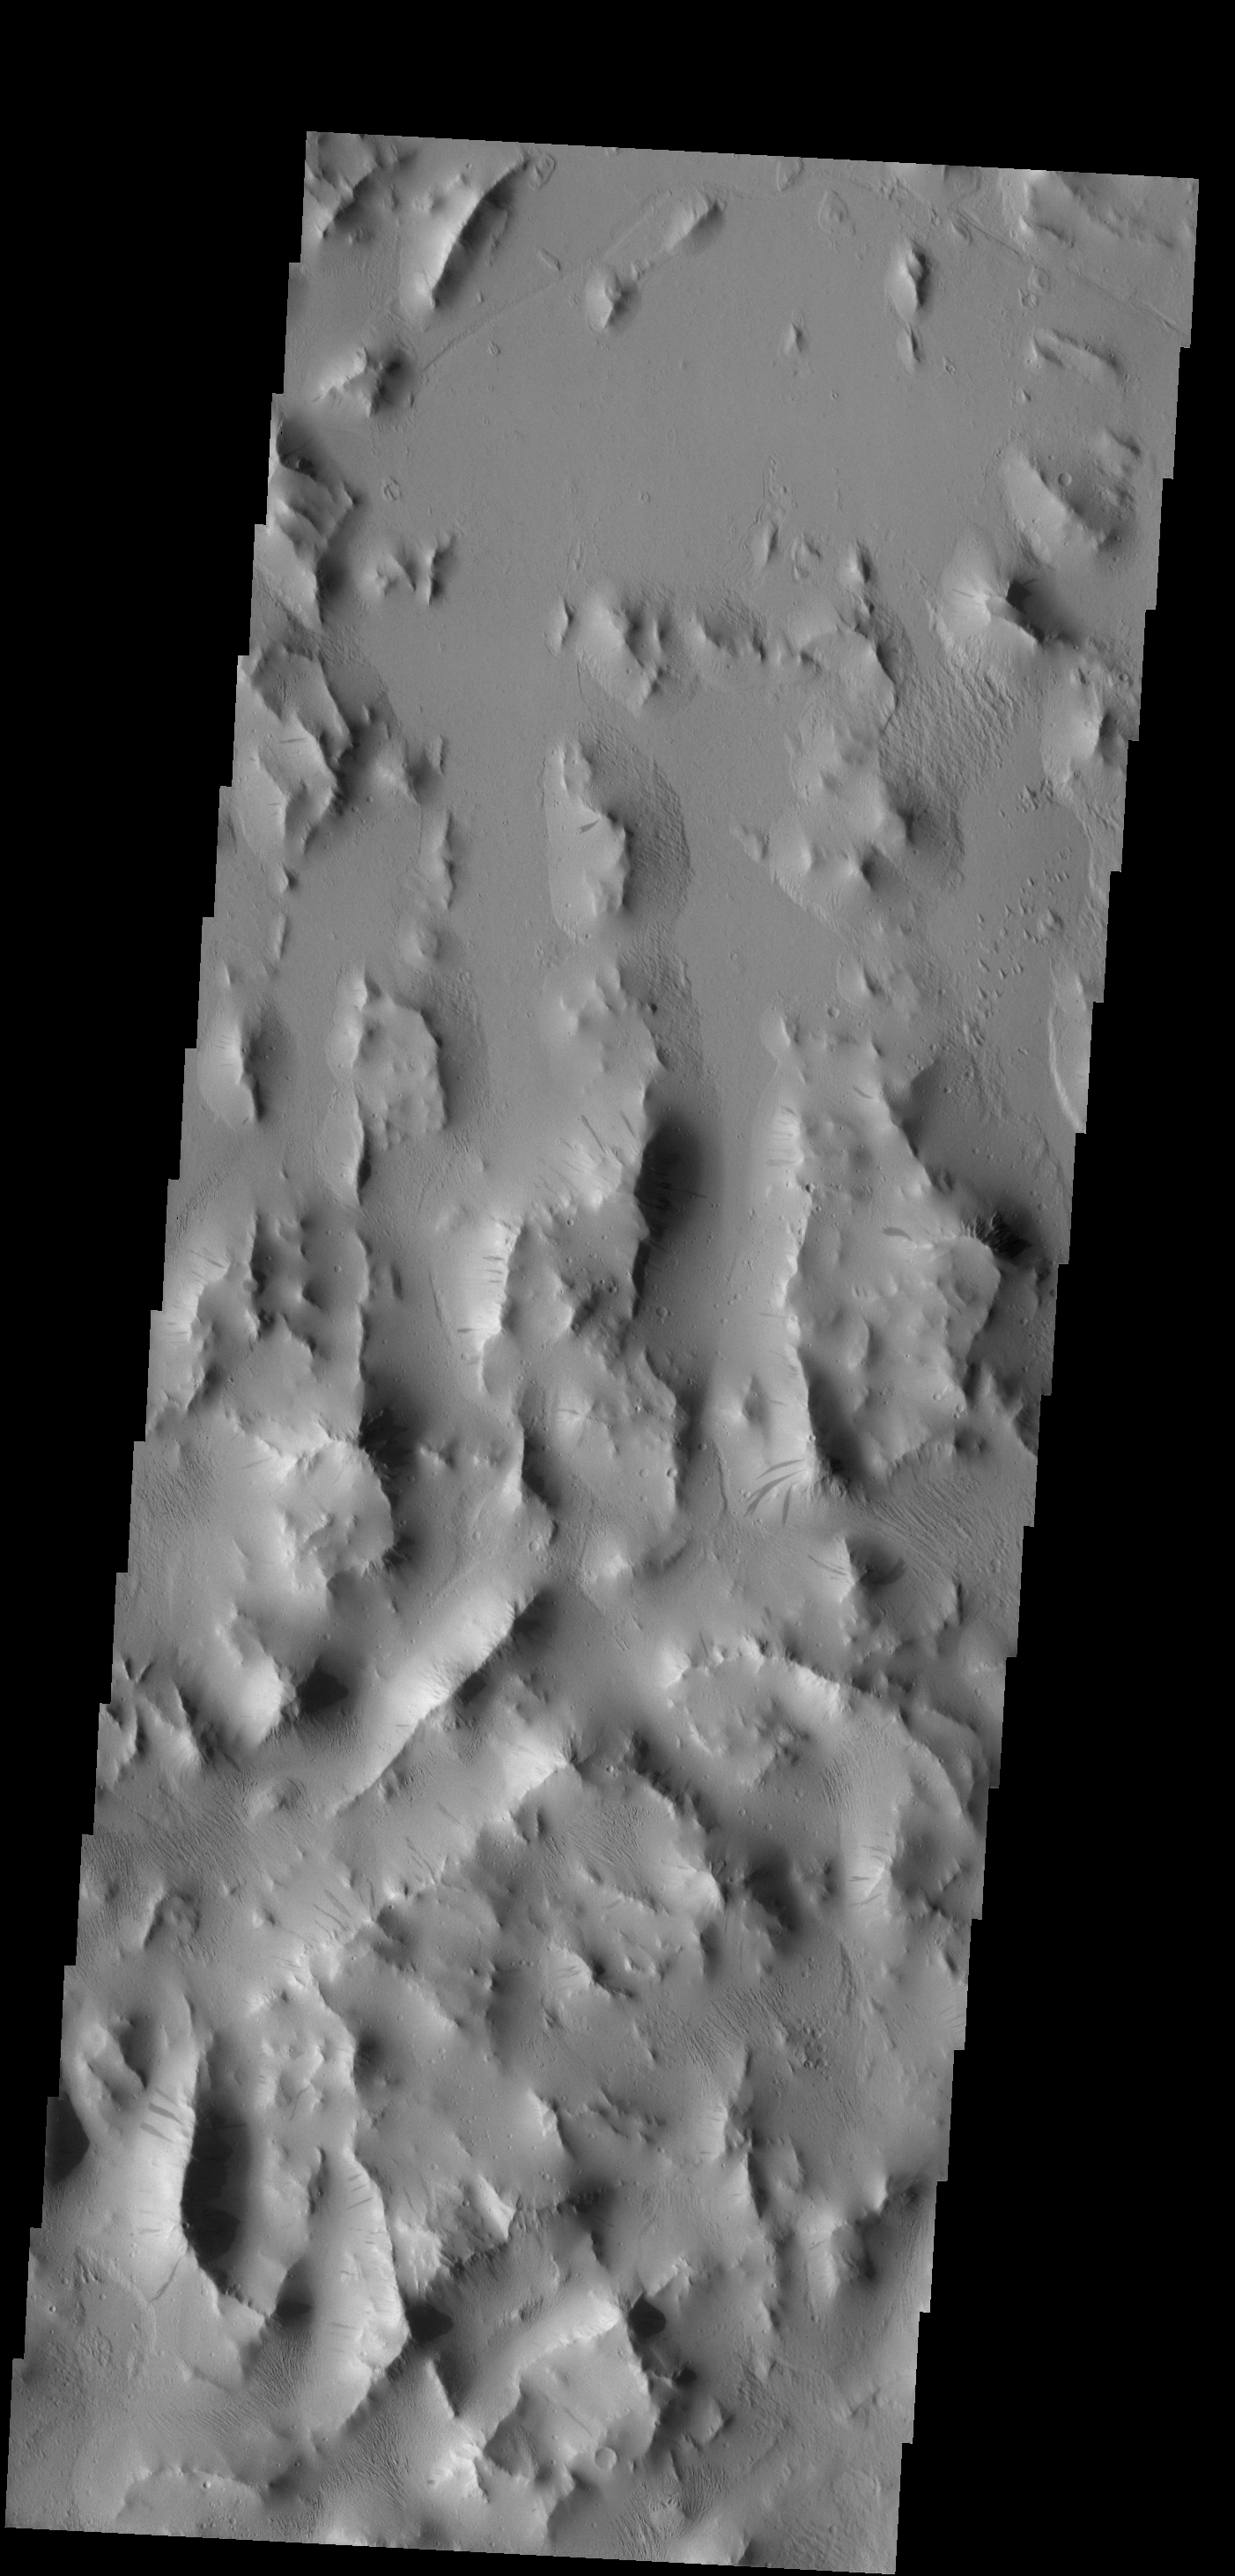

Lycus Sulci

Originally released on Oct. 14, 2013

Dark slope streaks are common throughout Lycus Sulci.

Credit: NASA/JPL-Caltech/ASU